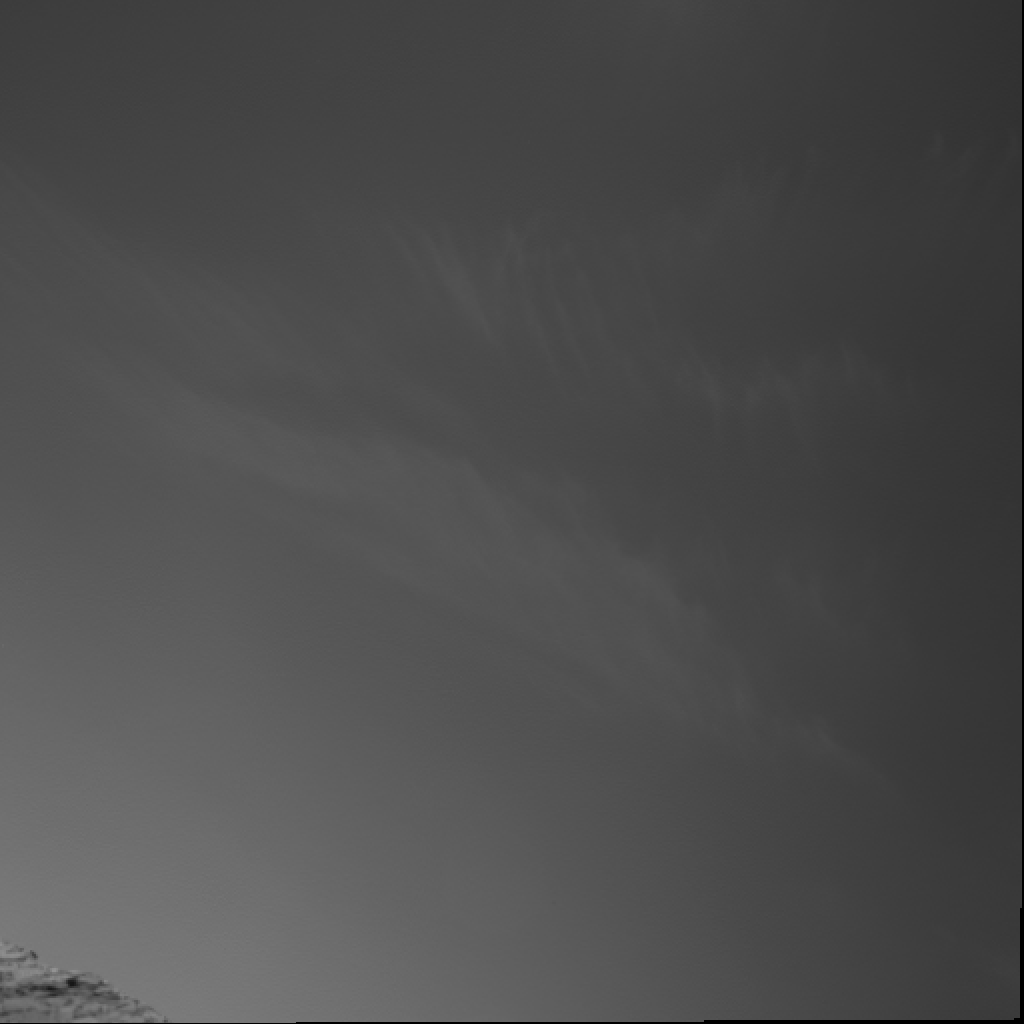

Clouds Over ‘Endurance’

Clouds in the martian sky above “Endurance Crater” in this image from NASA’s Mars Exploration Rover Opportunity can remind the viewer that Mars, our celestial neighbor, is subject to weather. On Earth, clouds like these would be referred to as “cirrus” or theaptly nicknamed “mares’ tails.” These clouds occur in a region of strong vertical shear. The cloud particles (ice in this martiancase) fall out, and get dragged along away from the location where they originally condensed, forming characteristic streamers. Opportunity took this picture with its navigation camera during the rover’s 282nd martian day (Nov. 8, 2004).

The mission’s atmospheric science team is studying cloud observations to deduce seasonal and time-of-day behavior of the clouds. This helps them gain a better understanding of processes that control cloud formation.

Credit: NASA/JPL